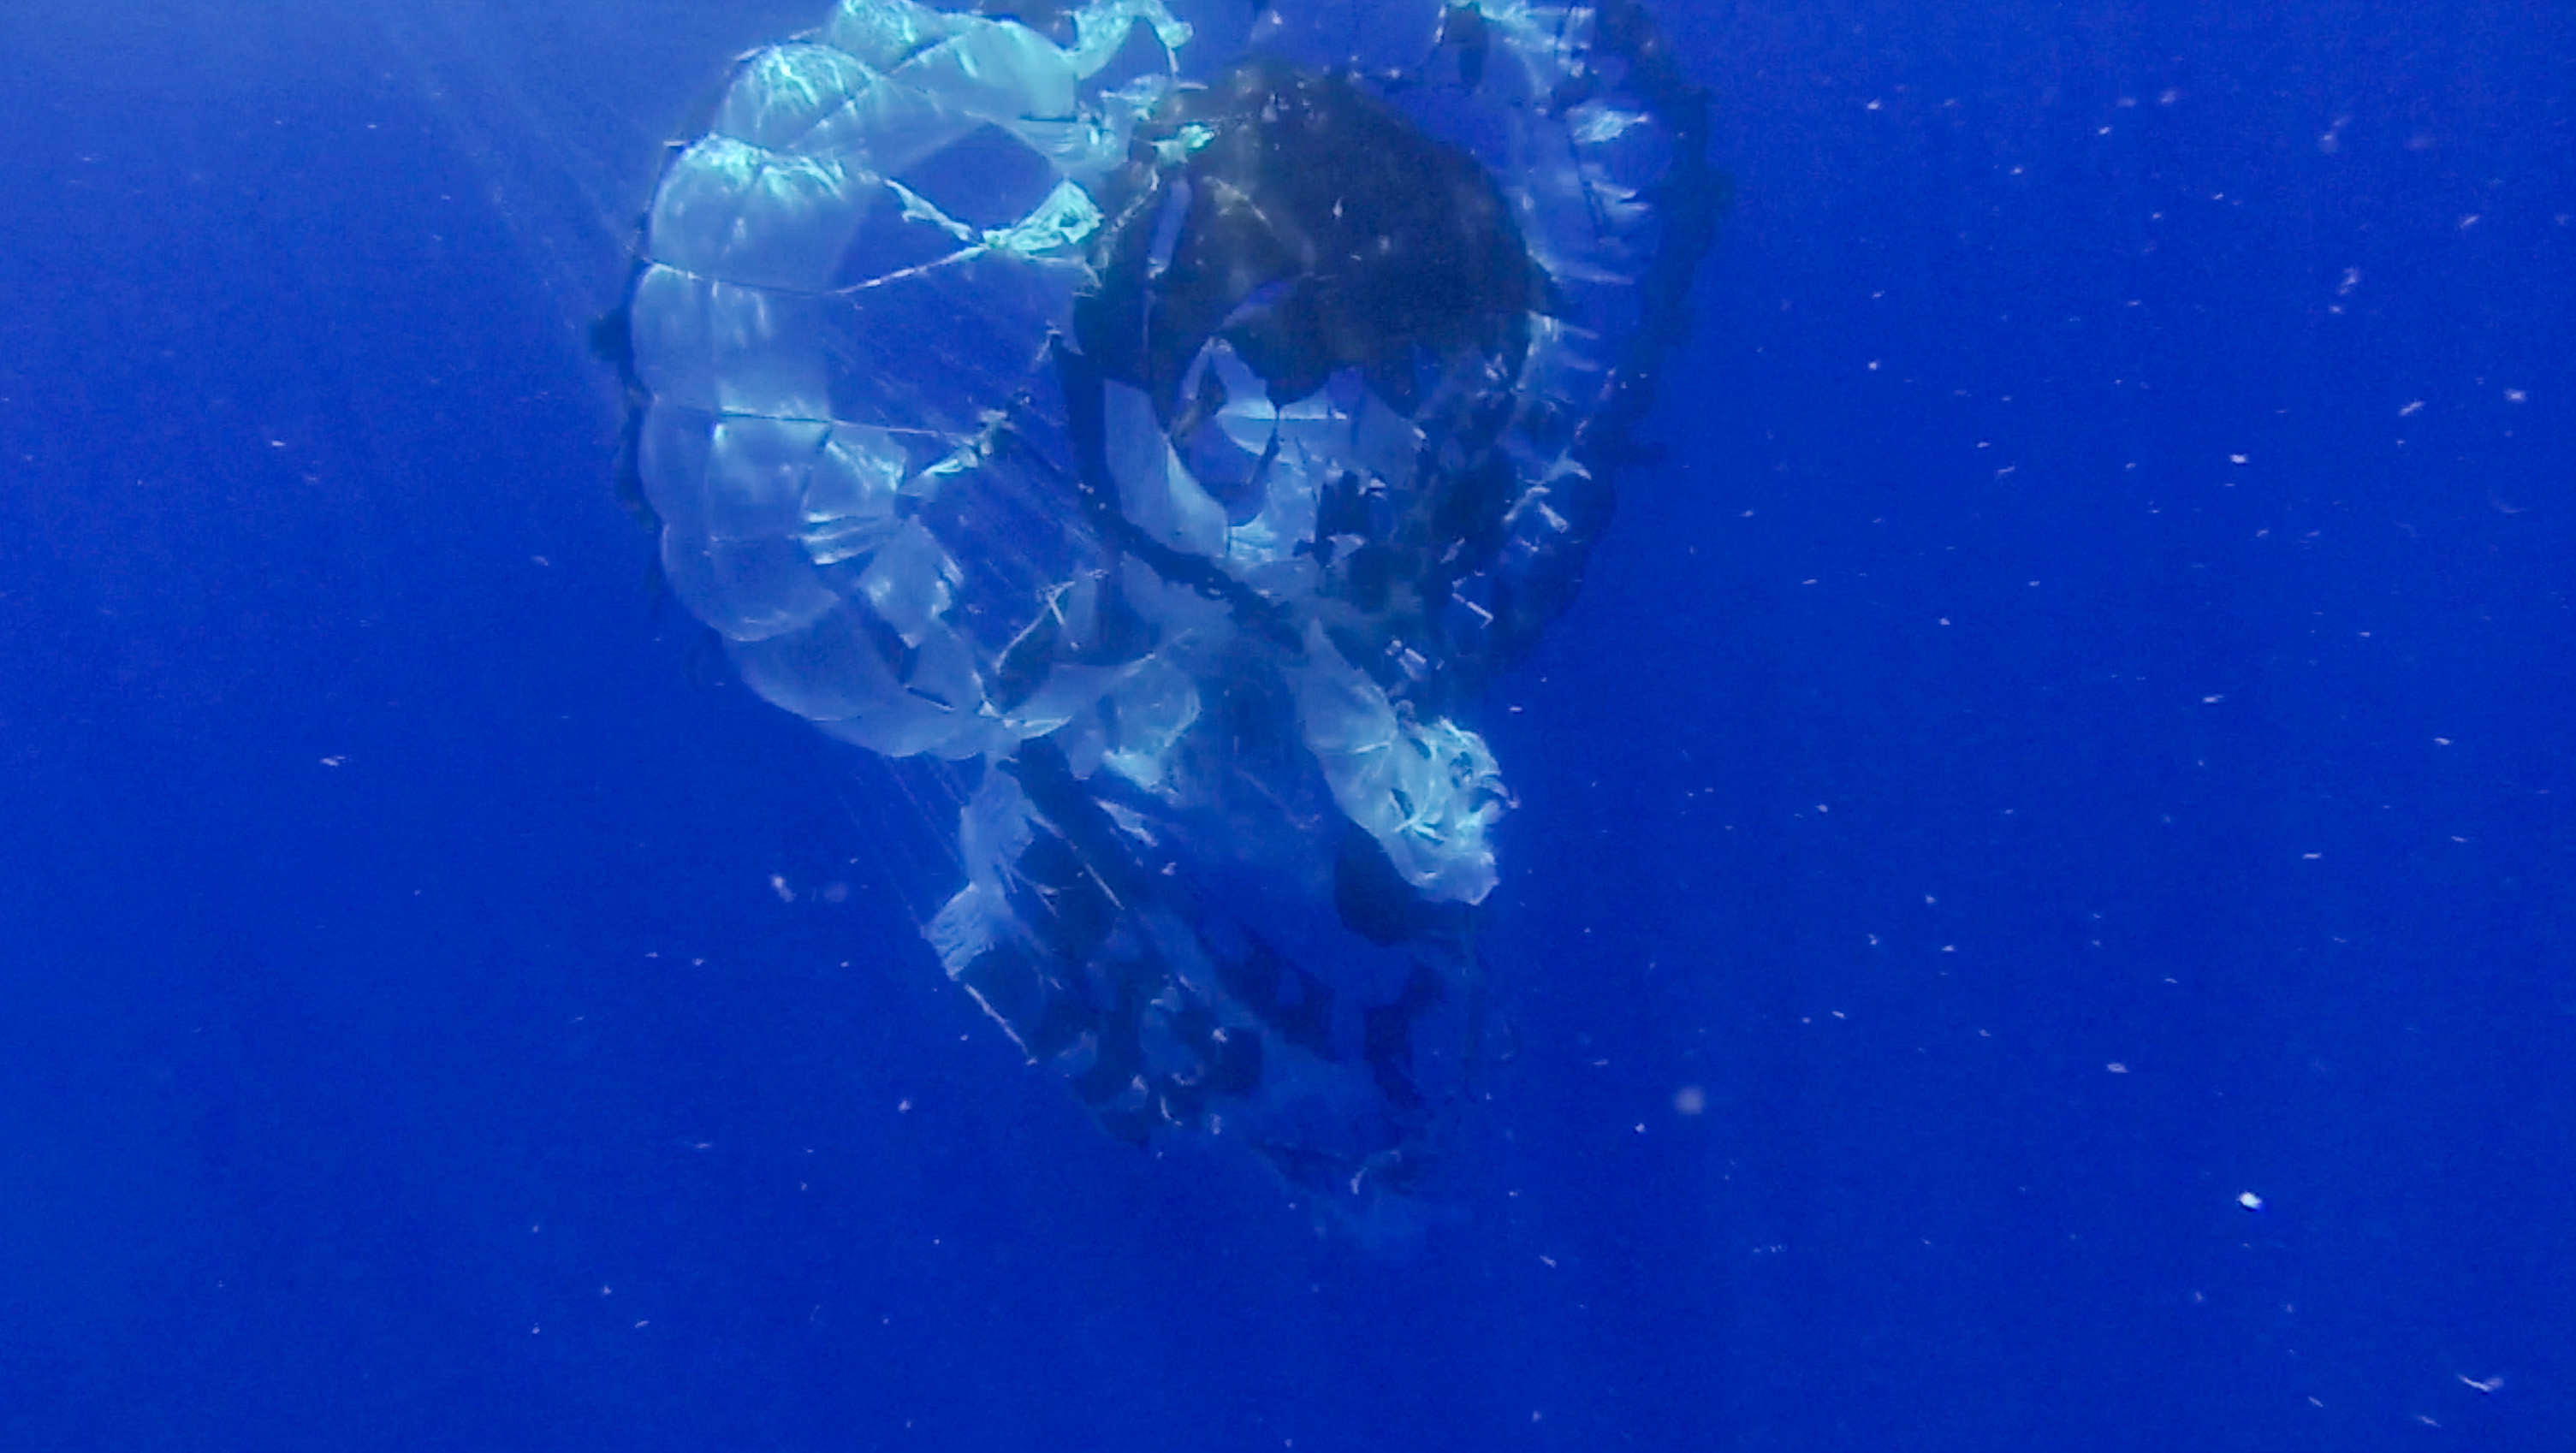

LDSD Chute

The Supersonic Disk Sail Parachute, one of the new technologies being developed as part of NASA’s Low-Density Supersonic Decelerator (LDSD) project, floats in the Pacific Ocean after the completion of its first flight test, on June 28, 2014. The test occurred off the coast of the U.S. Navy’s Pacific Missile Range Facility in Kauai, Hawaii. The photo was obtained by Navy divers during recovery of the LDSD test vehicle and parachute.

Tears are visible in the parachute, which did not deploy as expected. Lessons learned from analysis of the test data will be applied for the next test flights, scheduled for early 2015.

NASA’s Space Technology Mission Directorate funds the LDSD mission, a cooperative effort led by NASA’s Jet Propulsion Laboratory in Pasadena, California. NASA’s Technology Demonstration Mission program manages LDSD at NASA’s Marshall Space Flight Center in Huntsville, Alabama. NASA’s Wallops Flight Facility in Wallops Island, Virginia, coordinated support with the Pacific Missile Range Facility, provided the core electrical systems for the test vehicle, and coordinated the balloon and recovery services for the LDSD test.

Credit: NASA/JPL-Caltech